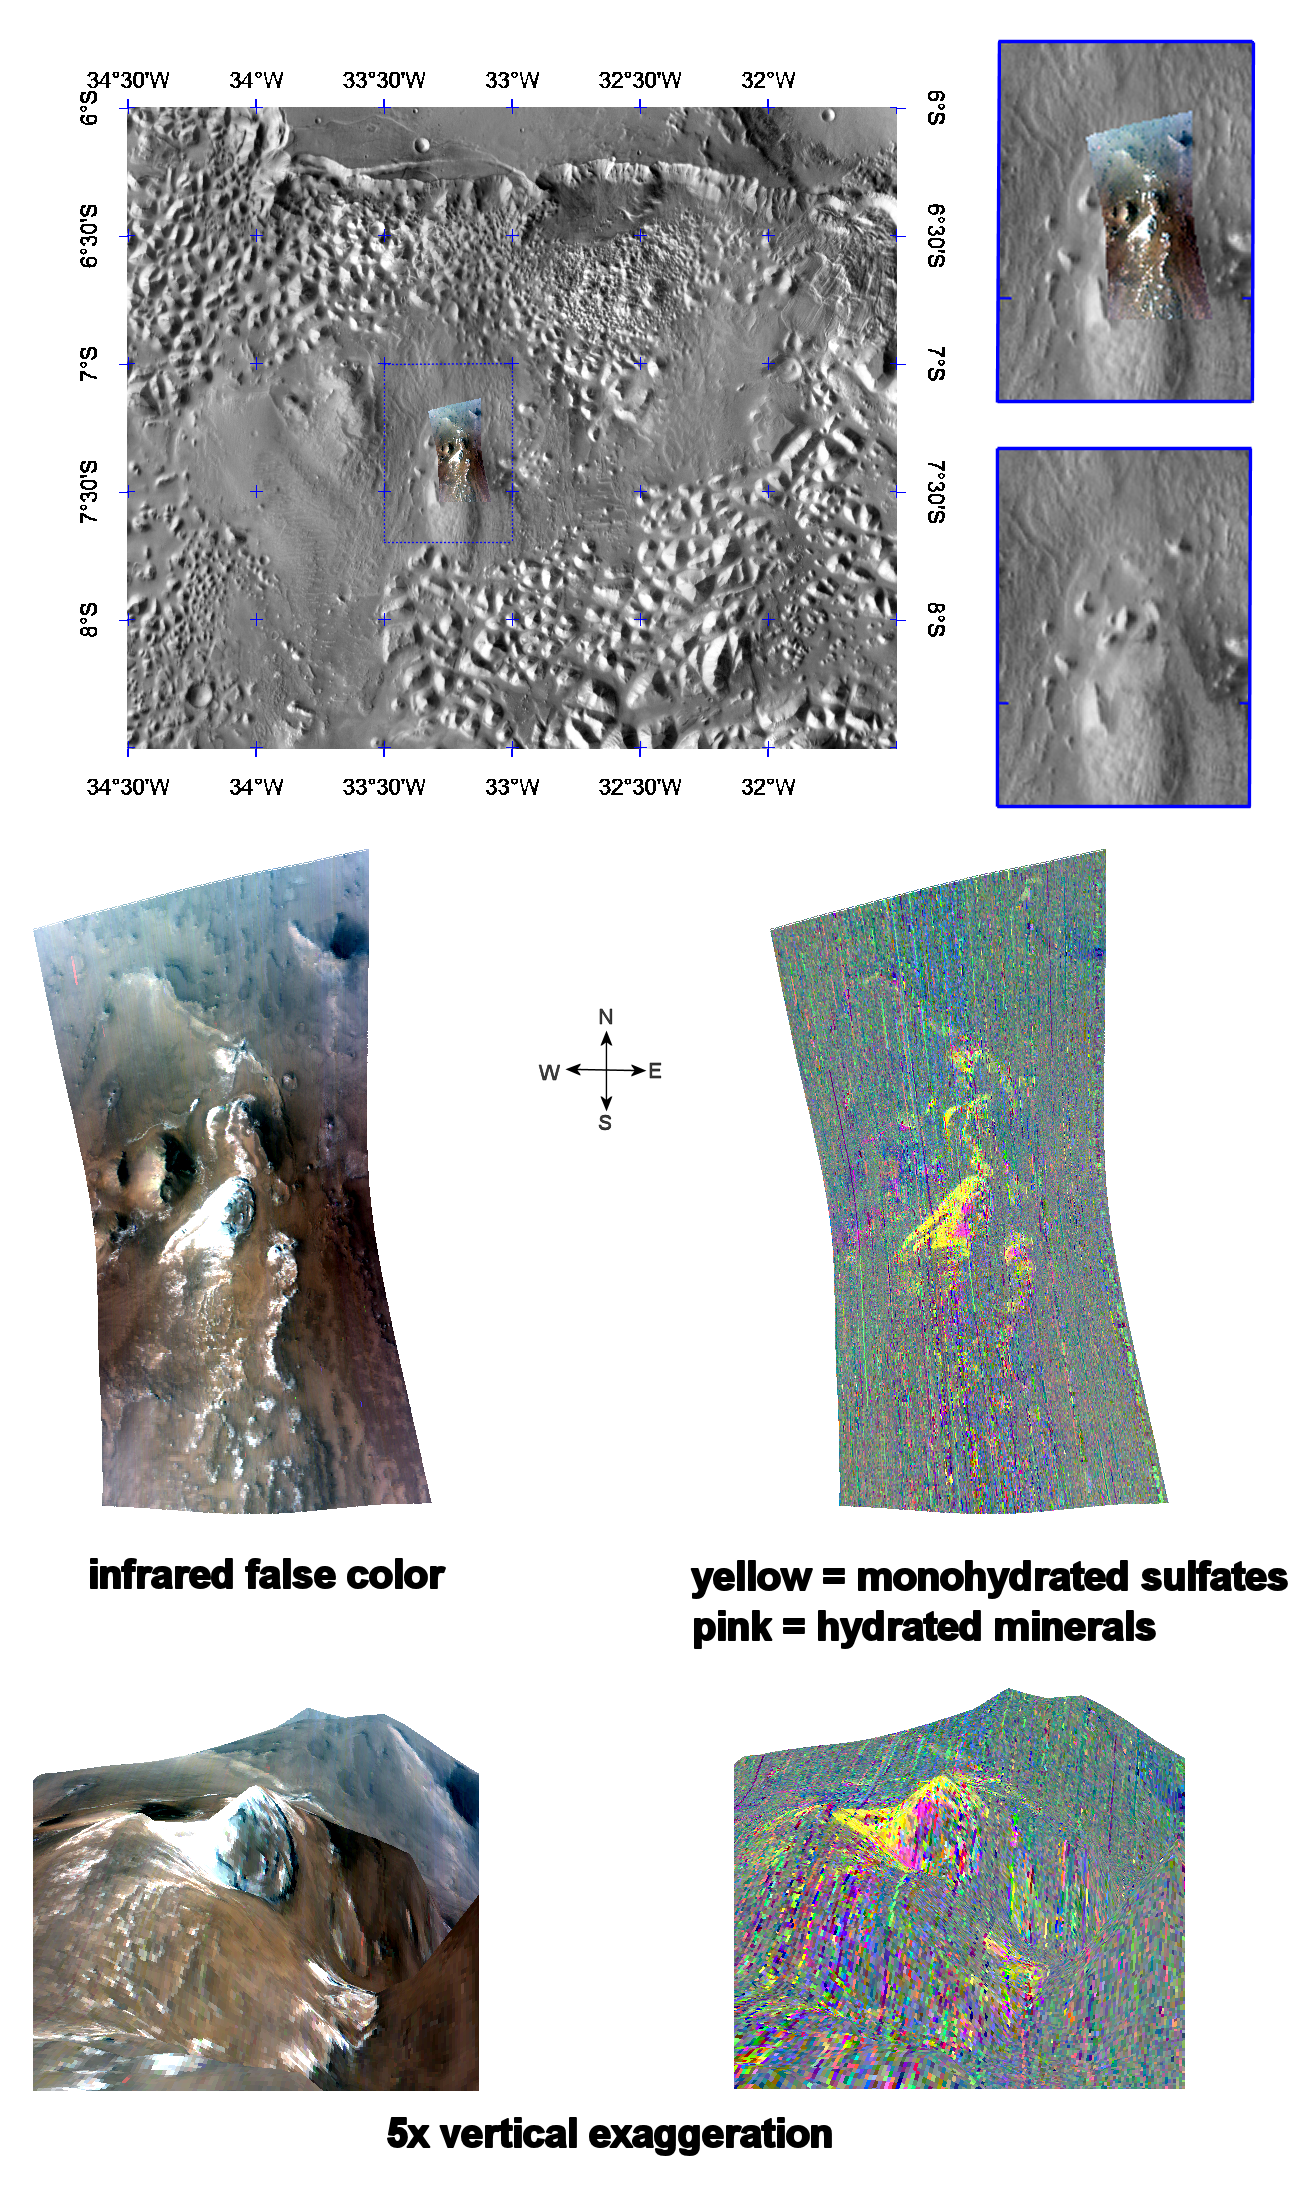

Monohydrated Sulfates in Aurorae Chaos

This image of sulfate-containing deposits in Aurorae Chaos was taken by the Compact Reconnaissance Imaging Spectrometer for Mars (CRISM) at 0653 UTC (2:53 a.m. EDT) on June 10, 2007, near 7.5 degrees south latitude, 327.25 degrees east longitude. CRISM’s image was taken in 544 colors covering 0.36-3.92 micrometers, and shows features as small as 40 meters (132 feet) across. The region covered is roughly 12 kilometers (7.5 miles) wide at its narrowest point.

Aurorae Chaos lies east of the Valles Marineris canyon system. Its western edge extends toward Capri and Eos Chasmata, while its eastern edge connects with Aureum Chaos. Some 750 kilometers (466 miles) wide, Aurorae Chaos is most likely the result of collapsed surface material that settled when subsurface ice or water was released.

The top panel in the montage above shows the location of the CRISM image on a mosaic taken by the Mars Odyssey spacecraft’s Thermal Emission Imaging System (THEMIS). The CRISM data covers an area featuring several knobs of erosion-resistant material at one end of what appears to be a large teardrop shaped plateau. Similar plateaus occur throughout the interior of Valles Marineris, and they are formed of younger, typically layered rocks that post-date formation of the canyon system. Many of the deposits contain sulfate-rich layers, hinting at ancient saltwater.

The center left image, an infrared false color image, reveals a swath of light-colored material draped over the knobs. The center right image unveils the mineralogical composition of the area, with yellow representing monohydrated sulfates (sulfates with one water molecule incorporated into each molecule of the mineral).

The lower two images are renderings of data draped over topography with 5 times vertical exaggeration. These images provide a view of the topography and reveal how the monohydrated sulfate-containing deposits drape over the knobs and also an outcrop in lower-elevation parts of the plateau.

CRISM is one of six science instruments on NASA’s Mars Reconnaissance Orbiter. Led by The Johns Hopkins University Applied Physics Laboratory, Laurel, Md., the CRISM team includes expertise from universities, government agencies and small businesses in the United States and abroad. NASA’s Jet Propulsion Laboratory, a division of the California Institute of Technology in Pasadena, manages the Mars Reconnaissance Orbiter and the Mars Science Laboratory for NASA’s Science Mission Directorate, Washington. Lockheed Martin Space Systems, Denver, built the orbiter.

Credit: NASA/JPL/JHUAPL